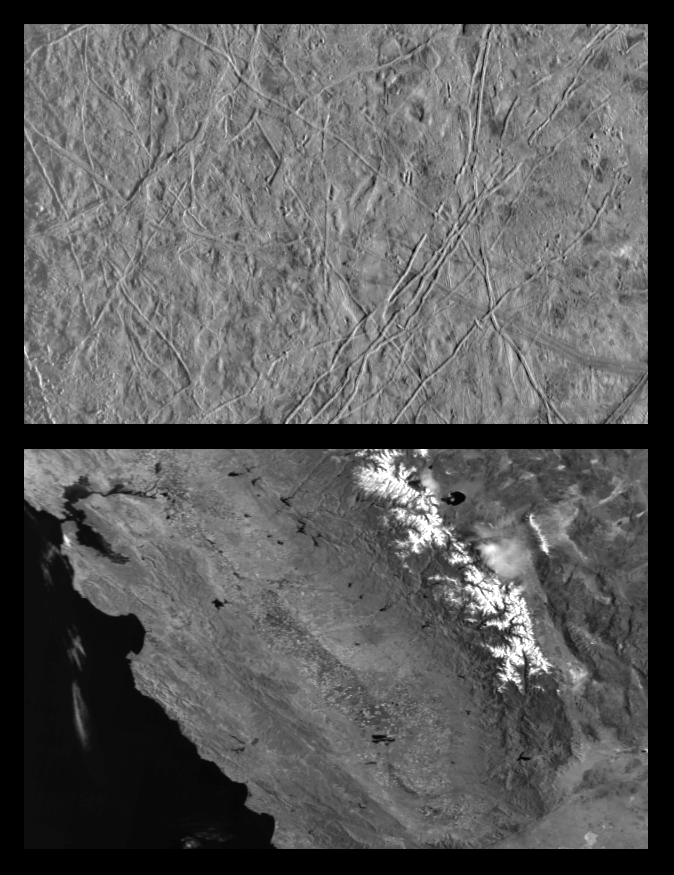

Icy Europa and similar scales on Earth

This is the first in a series of products that compare images at increasing resolutions of various areas on Jupiter’s icy moon Europa (top frame) to the same location on Earth, the San Francisco Bay area of California (bottom frame). Both images show areas of roughly equal size, 252 by 393 kilometers (157 by 244 miles), and resolution, 630 meters (690 yards). This means that the smallest identifiable feature is less than a mile across (2 pixels wide). North is to the top of the picture.

The sun illumination from the right in the Europa image reveals several ridges crossing the scene, plateaus commonly several miles (10 km) across, and patches of smooth, low-lying darker materials. No prominent impact craters are visible, indicating the surface in this location is not geologically ancient. Some ridges have gaps, and subtle textural differences in these areas indicate that missing ridge segments probably were swept away by volcanic flows. The flow deposits are probably composed mainly of water ice, the chief constituent of the surface of Europa.

The Earth based image (lower frame) covers an area stretching from San Francisco Bay (top left) to the Nevada border (top right) and from Mono Lake in (top center) to the Mojave Desert (bottom right). Other predominant geographic features include the snow capped Sierra Nevada Mountains and California’s Great Central Valley (center frame).

The Europa image was obtained from a range of 62089 kilometers (39028 miles) by the Solid State Imaging (CCD) system aboard NASA’s Galileo spacecraft on December 19th, 1996 (Universal Time). The San Francisco Bay area image, from the NOAA satellite’s Advanced Very High Resolution Radiometer (AVHRR) instrument, has been reprocessed to roughly match Galileo’s resolution so as to offer a sense of the size of the features visible on Europa’s surface.

The Jet Propulsion Laboratory, Pasadena, CA, manages the mission for NASA’s Office of Space Science, Washington D.C.

Credit: NASA/JPL